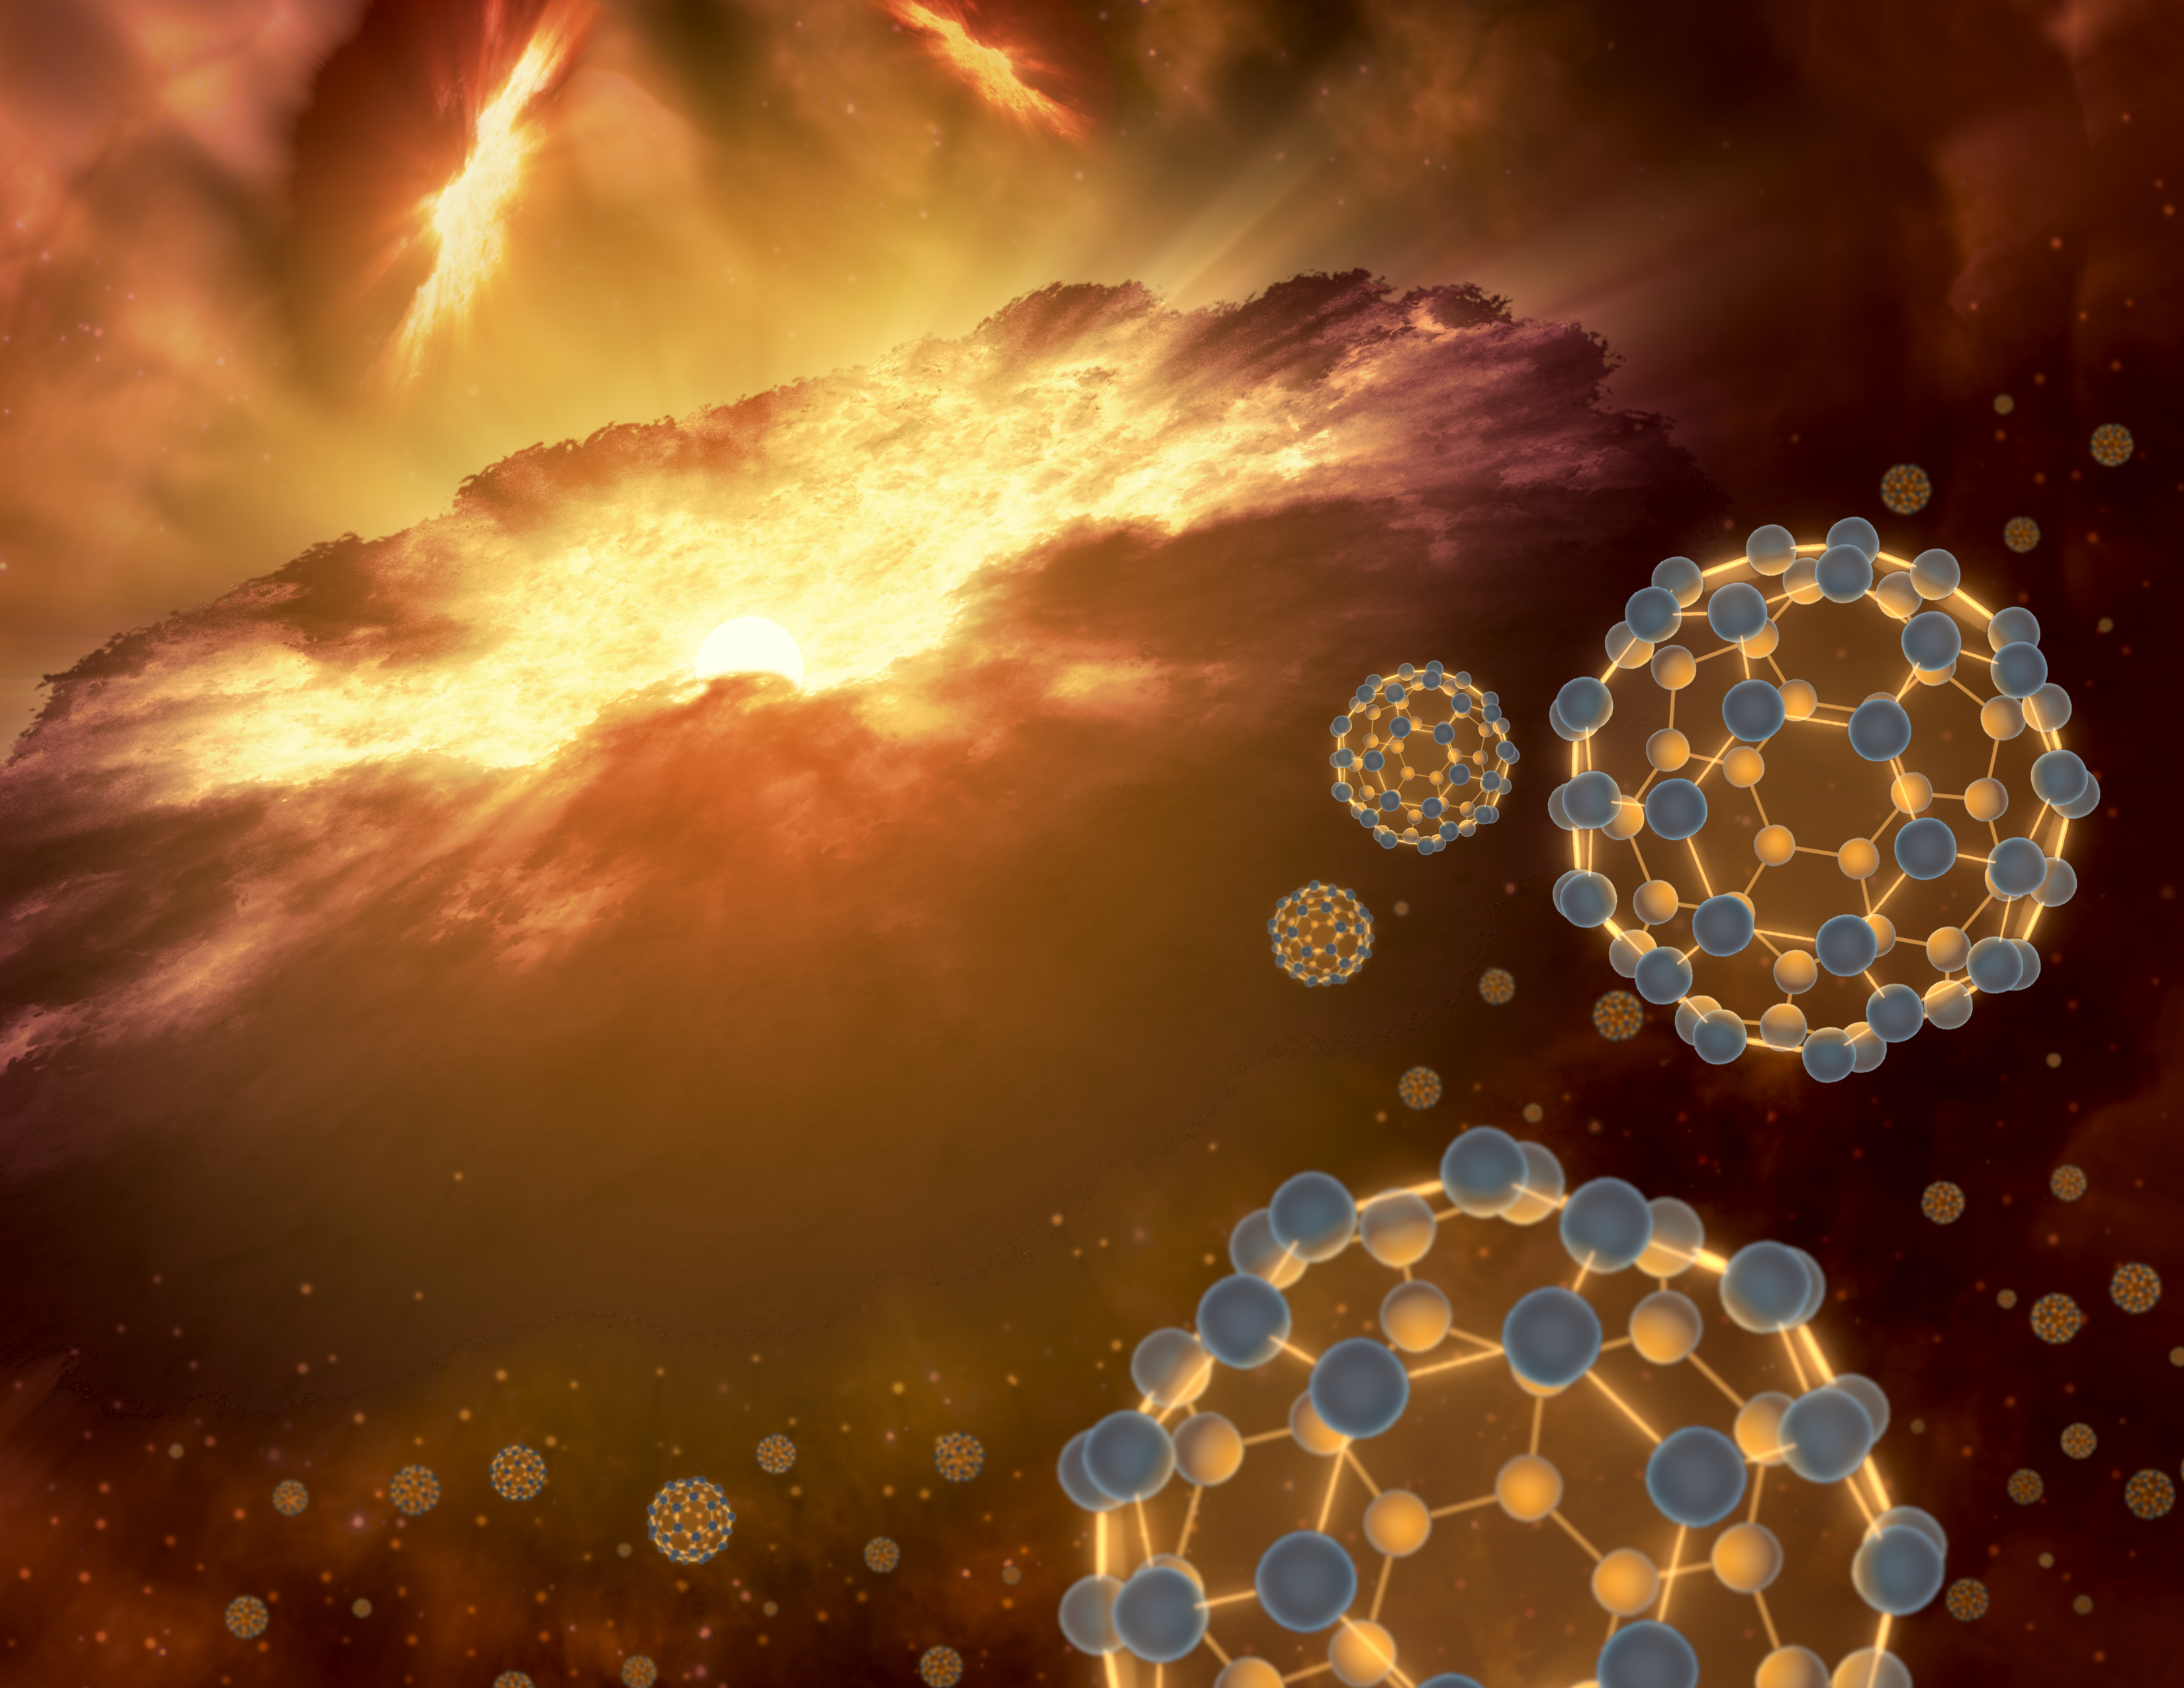

Buckyballs in Space

NASAs Spitzer Space Telescope has detected buckyballs - intriguing, miniature-soccer-ball-shaped molecules - in interstellar space for the first time. With these new results, the buckyball claims the record for the largest molecule ever discovered floating between the stars. This artists conception shows buckyballs floating in interstellar space, near a region of current star-formation.

Credit: NASA/JPL-Caltech/T. Pyle (SSC/Caltech)